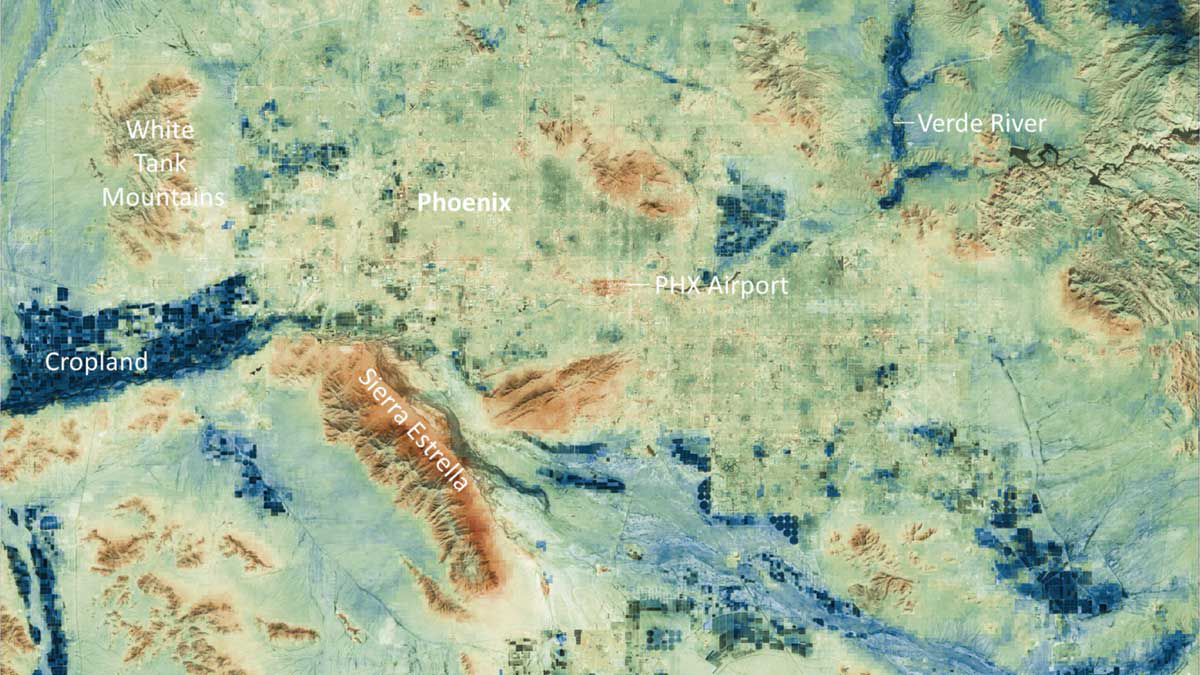

Phoenix Land-Surface Temperatures Documented Amid Record Heat

Researchers at NASA’s Jet Propulsion Laboratory have created a series of maps showing land-surface temperatures in the Phoenix area in July 2023, when the city experienced a record-breaking run of hot weather. The images reveal the cumulative effect – overnight and across the month – of relentless daytime heating.

The data was captured during overnight hours (around 2 a.m.) on several days in July by an instrument called the Visible Infrared Imaging Radiometer Suite (VIIRS) aboard the NOAA-NASA Suomi National Polar-orbiting Partnership (Suomi NPP) satellite managed by the National Oceanic and Atmospheric Administration and NASA. The images show how built surfaces – roads, buildings, airport runways, and the like – retain heat, sometimes hovering around 100 degrees Fahrenheit (38 degrees Celsius) for hours after sunset.

From July 1 to July 19, the built surfaces in the maps grew progressively hotter, likely the combined effect of the heat wave intensifying and the cumulative heating of those human-made structures. Due to their high heat capacity, these surfaces didn’t fully cool overnight before the onset of the next day’s heat.

At the center of the images is Phoenix’s Sky Harbor International Airport, where VIIRS measured the hottest land-surface temperature within the city. The airport is also where Phoenix takes its official air temperature. By those measurements, the city experienced the hottest month on record in July, including a record 31 consecutive days in which the temperature exceeded 110 degrees Fahrenheit (43.3 degrees Celsius). The previous record was 18 days.

Land-surface temperatures in cities are usually warmer than in rural and undeveloped areas because of human activities and the materials used for building. Streets – seen in these maps as a grid pattern – are often the hottest part of the built environment due to dark asphalt paving that absorbs more sunlight than lighter-colored surfaces; asphalt absorbs up to 95% of solar radiation. In the images, the mountains near Phoenix are also notably hot due to their angle to the Sun and greater soil exposure from lack of vegetation.

The hot surfaces in and around the city stand in contrast to nearby irrigated surfaces such as agricultural fields, golf courses, and parks, which fell as low as 68 degrees Fahrenheit (18.9 degrees Celsius) during the night. The Verde River and other nearby waterways also were significantly cooler.

VIIRS is one of five instruments aboard the NOAA-NASA Suomi NPP satellite. Short for Suomi National Polar-orbiting Partnership, the spacecraft is one of several in the Joint Polar Satellite System. The images were produced from the VNP21IMG Land Surface Temperature product, which is available at NASA’s Land, Atmosphere Near-real-time Capability for EOS (LANCE).

Credit: NASA/JPL-Caltech